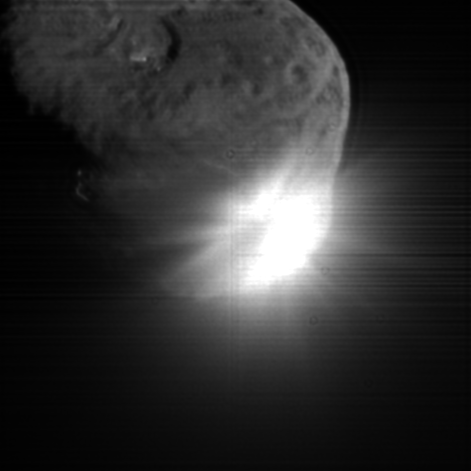

Gone in a Flash

This image shows the initial ejecta that resulted when NASA’s Deep Impact probe collided with comet Tempel 1 at 10:52 p.m. Pacific time, July 3 (1:52 a.m. Eastern time, July 4). It was taken by the spacecraft’s high-resolution camera 13 seconds after impact. The image has been digitally processed to better show the comet’s nucleus.

Credit: NASA/JPL-Caltech/UMD